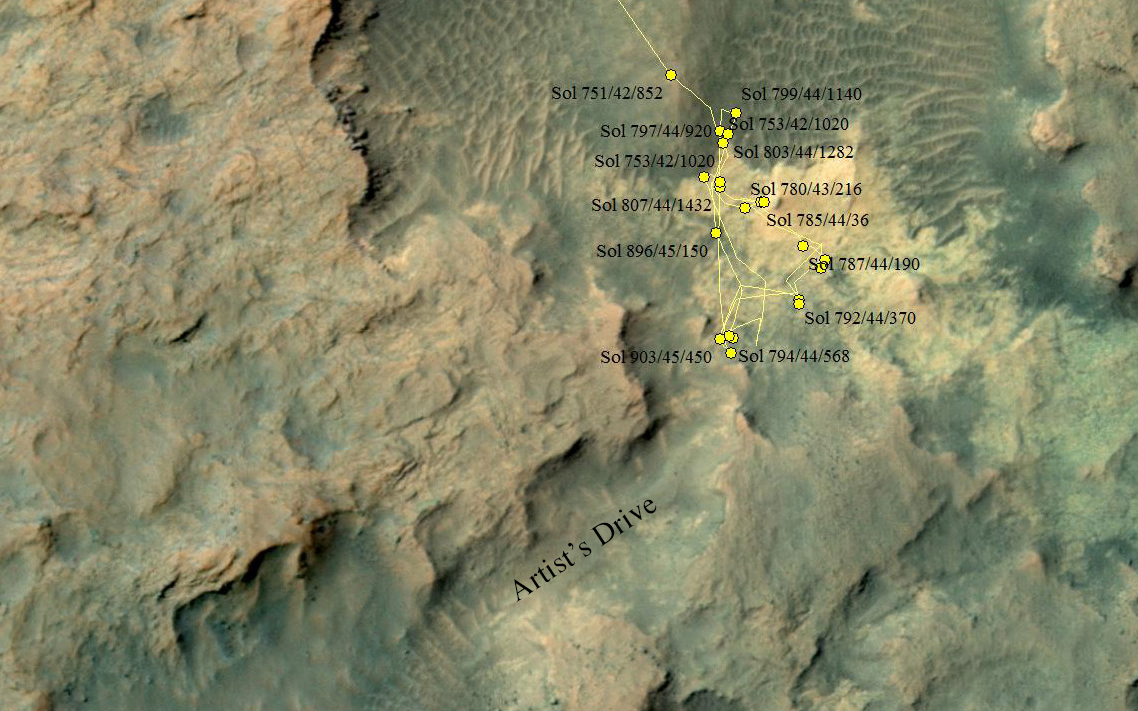

Curiosity Heading Away from ‘Pahrump Hills’

This area at the base of Mount Sharp on Mars includes a pale outcrop on the right, “Pahrump Hills,” where NASA’s Curiosity Mars rover worked for nearly six months, and the “Artist’s Drive” route toward higher layers of the mountain.

The map covers an area about 300 yards (275 meters) across. North is up. The yellow lines indicate the route driven by Curiosity between Sol 751 (the 751st Martian day of the mission, on Sept. 16, 2014) and Sol 903 (Feb. 19, 2015). The rover stayed at the Sol 903 location for three weeks, during drilling of rock target “Telegraph Peak” and analysis of a short circuit that occurred during transfer of rock powder acquired during that drilling. The mission’s investigation of Pahrump Hills included three passes up the outcrop. The first was a “walkabout” scouting pass using the remote-sensing instruments on Curiosity’s mast. The second pass used instruments on the arm for more detailed assessments of selected targets. In the final pass, the rover drilled into two rock targets to collect samples for onboard laboratory analysis.

Sample powder from Telegraph Peak was delivered to an onboard laboratory on Sol 922 (March 11, 2015), and the rover drove about 33 feet (10 meters) southwestward on Sol 933 (March 12, 2015). The rover team plans to take Curiosity through the Artist’s Drive valley to reach higher geological layers of Mount Sharp.

The base map uses imagery from the High Resolution Imaging Science Experiment (HiRISE) camera on NASA’s Mars Reconnaissance Orbiter.

Credit: NASA/JPL-Caltech/Univ. of Arizona